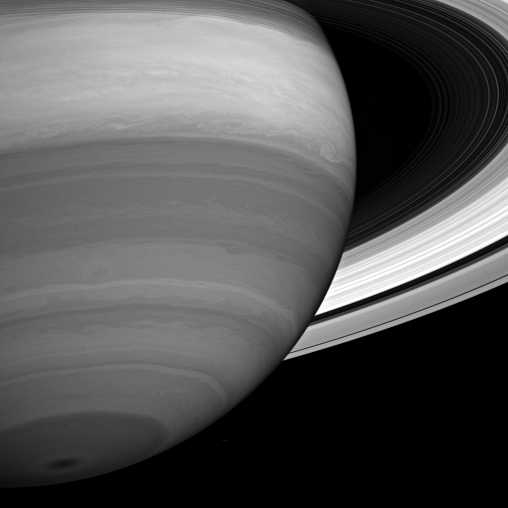

Banded Beauty

Storms and cloud bands emerge from beneath Saturn’s obscuring hazes in this infrared view.

This view looks toward the sunlit side of the rings from about 20 degrees below the ringplane. The inner rings partly obscure the planet at top.

The image was taken with the Cassini spacecraft wide-angle camera on July 12, 2005 at a distance of approximately 1.5 million kilometers (900,000 miles) from Saturn. The monochrome view uses a combination of images taken using spectral filters sensitive to wavelengths of light centered at 728, 752 and 890 nanometers. Image scale is 170 kilometers (105 miles) per pixel.

The Cassini-Huygens mission is a cooperative project of NASA, the European Space Agency and the Italian Space Agency. The Jet Propulsion Laboratory, a division of the California Institute of Technology in Pasadena, manages the mission for NASA’s Science Mission Directorate, Washington, D.C. The Cassini orbiter and its two onboard cameras were designed, developed and assembled at JPL. The imaging operations center is based at the Space Science Institute in Boulder, Colo.

Credit: NASA/JPL/Space Science Institute